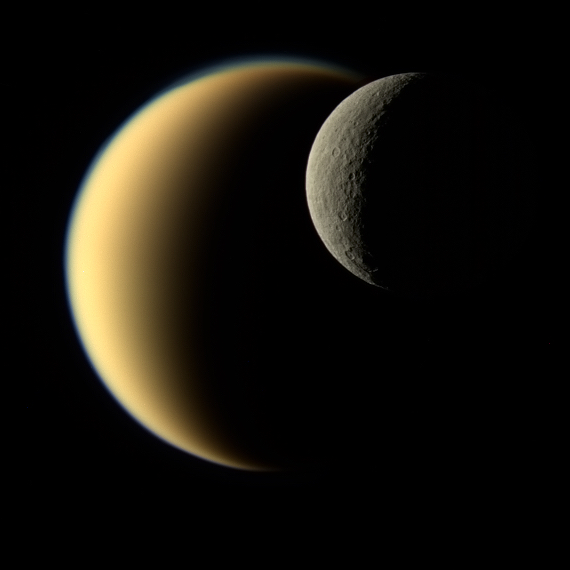

Contrasting Crescents

In this view, Saturn’s icy moon Rhea passes in front of Titan as seen by NASA’s Cassini spacecraft. Some of the differences between the two large moons are readily apparent. While Rhea is a heavily-cratered, airless world, Titan’s nitrogen-rich atmosphere is even thicker than Earth’s.

This natural color image was taken in visible light with the Cassini narrow-angle camera on Nov. 19, 2009, at a distance of approximately 713,300 miles (1,148,000 kilometers) from Rhea.

The Cassini spacecraft ended its mission on Sept. 15, 2017.

The Cassini mission is a cooperative project of NASA, ESA (the European Space Agency) and the Italian Space Agency. The Jet Propulsion Laboratory, a division of Caltech in Pasadena, manages the mission for NASA’s Science Mission Directorate, Washington. The Cassini orbiter and its two onboard cameras were designed, developed and assembled at JPL. The imaging operations center is based at the Space Science Institute in Boulder, Colorado.

Credit: NASA/JPL-Caltech/Space Science Institute